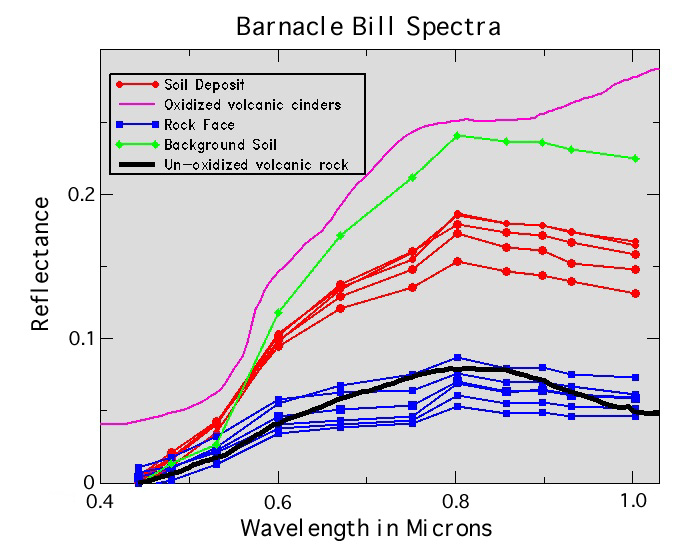

“Barnacle Bill” Spectra

These IMP spectra show the characteristics of the rock surface measured by the Alpha Proton X-Ray Spectrometer (blue), the soil trapped in pits on the rock surface (red), and the deposit of bright drift on the top of the rock. The area measured by the APXS has the properties expected for nearly unweathered igneous rock, and the soil trapped in the pits is intermediate to the unweathered rock and the highly weathered drift material.

Photojournal note: Sojourner spent 83 days of a planned seven-day mission exploring the Martian terrain, acquiring images, and taking chemical, atmospheric and other measurements. The final data transmission received from Pathfinder was at 10:23 UTC on September 27, 1997. Although mission managers tried to restore full communications during the following five months, the successful mission was terminated on March 10, 1998.

Credit: NASA/JPL/Johns Hopkins University